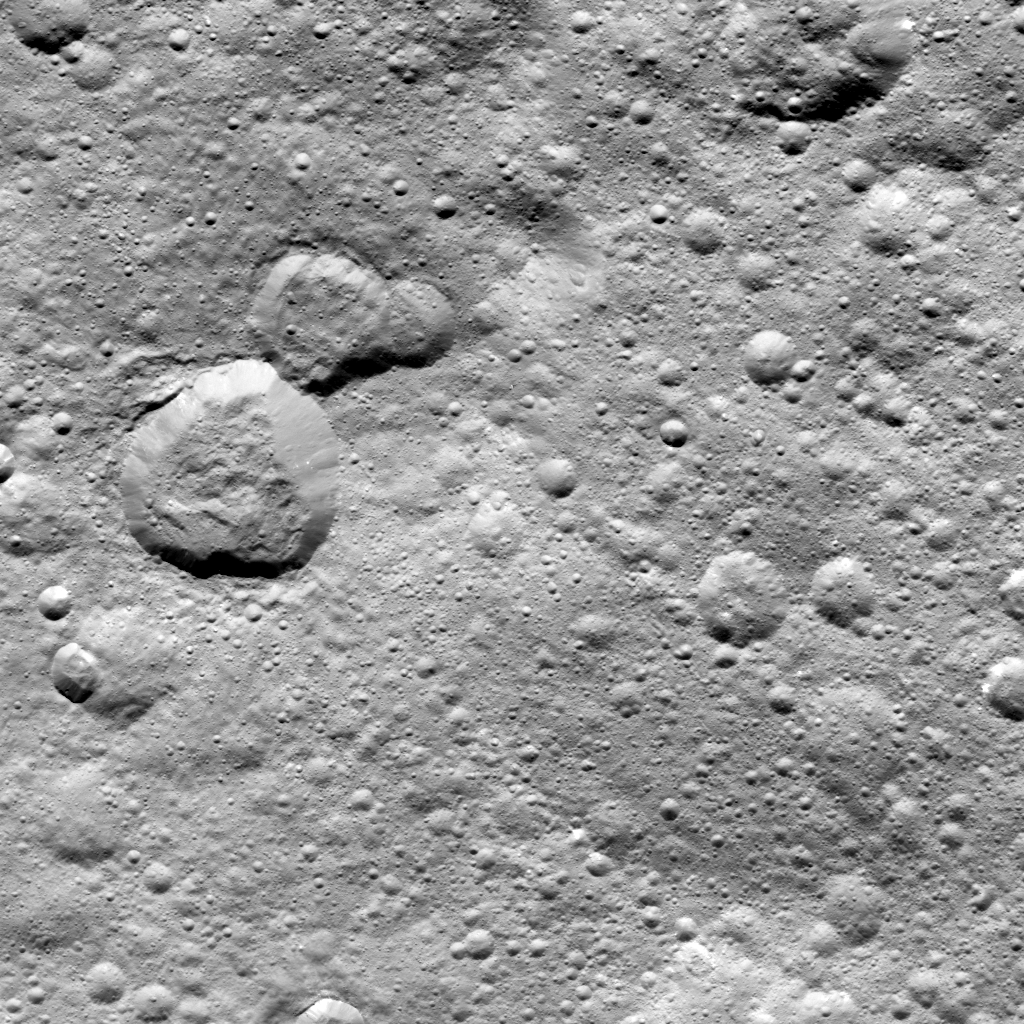

‘Rubber Duck’ on Ceres

This image from NASA’s Dawn spacecraft shows a group of craters, left of center, that resembles a rubber duck.

Halki Crater, the “head,” is 12 miles (20 kilometers) in diameter, while Telepinu Crater, the “body,” is 19 miles (31 kilometers) across. They can be found in the global map of Ceres’ names. The “beak” crater is unnamed.

Halki and Telepinu have both been recently added to the list of official names for Ceres’ geological features. They are both named after Hittite (Asia Minor) deities: the goddess of grain and the god of fertility and vegetation, respectively.

Dawn acquired this picture on August 20, 2015, from its high-altitude mapping orbit at about 915 miles (1,470 kilometers) above the surface. The center coordinates of this image are 26 degrees north latitude, 339 degrees east longitude.

Dawn’s mission is managed by JPL for NASA’s Science Mission Directorate in Washington. Dawn is a project of the directorate’s Discovery Program, managed by NASA’s Marshall Space Flight Center in Huntsville, Alabama. UCLA is responsible for overall Dawn mission science. Orbital ATK Inc., in Dulles, Virginia, designed and built the spacecraft. The German Aerospace Center, Max Planck Institute for Solar System Research, Italian Space Agency and Italian National Astrophysical Institute are international partners on the mission team.

Credit: NASA/JPL-Caltech/UCLA/MPS/DLR/IDA